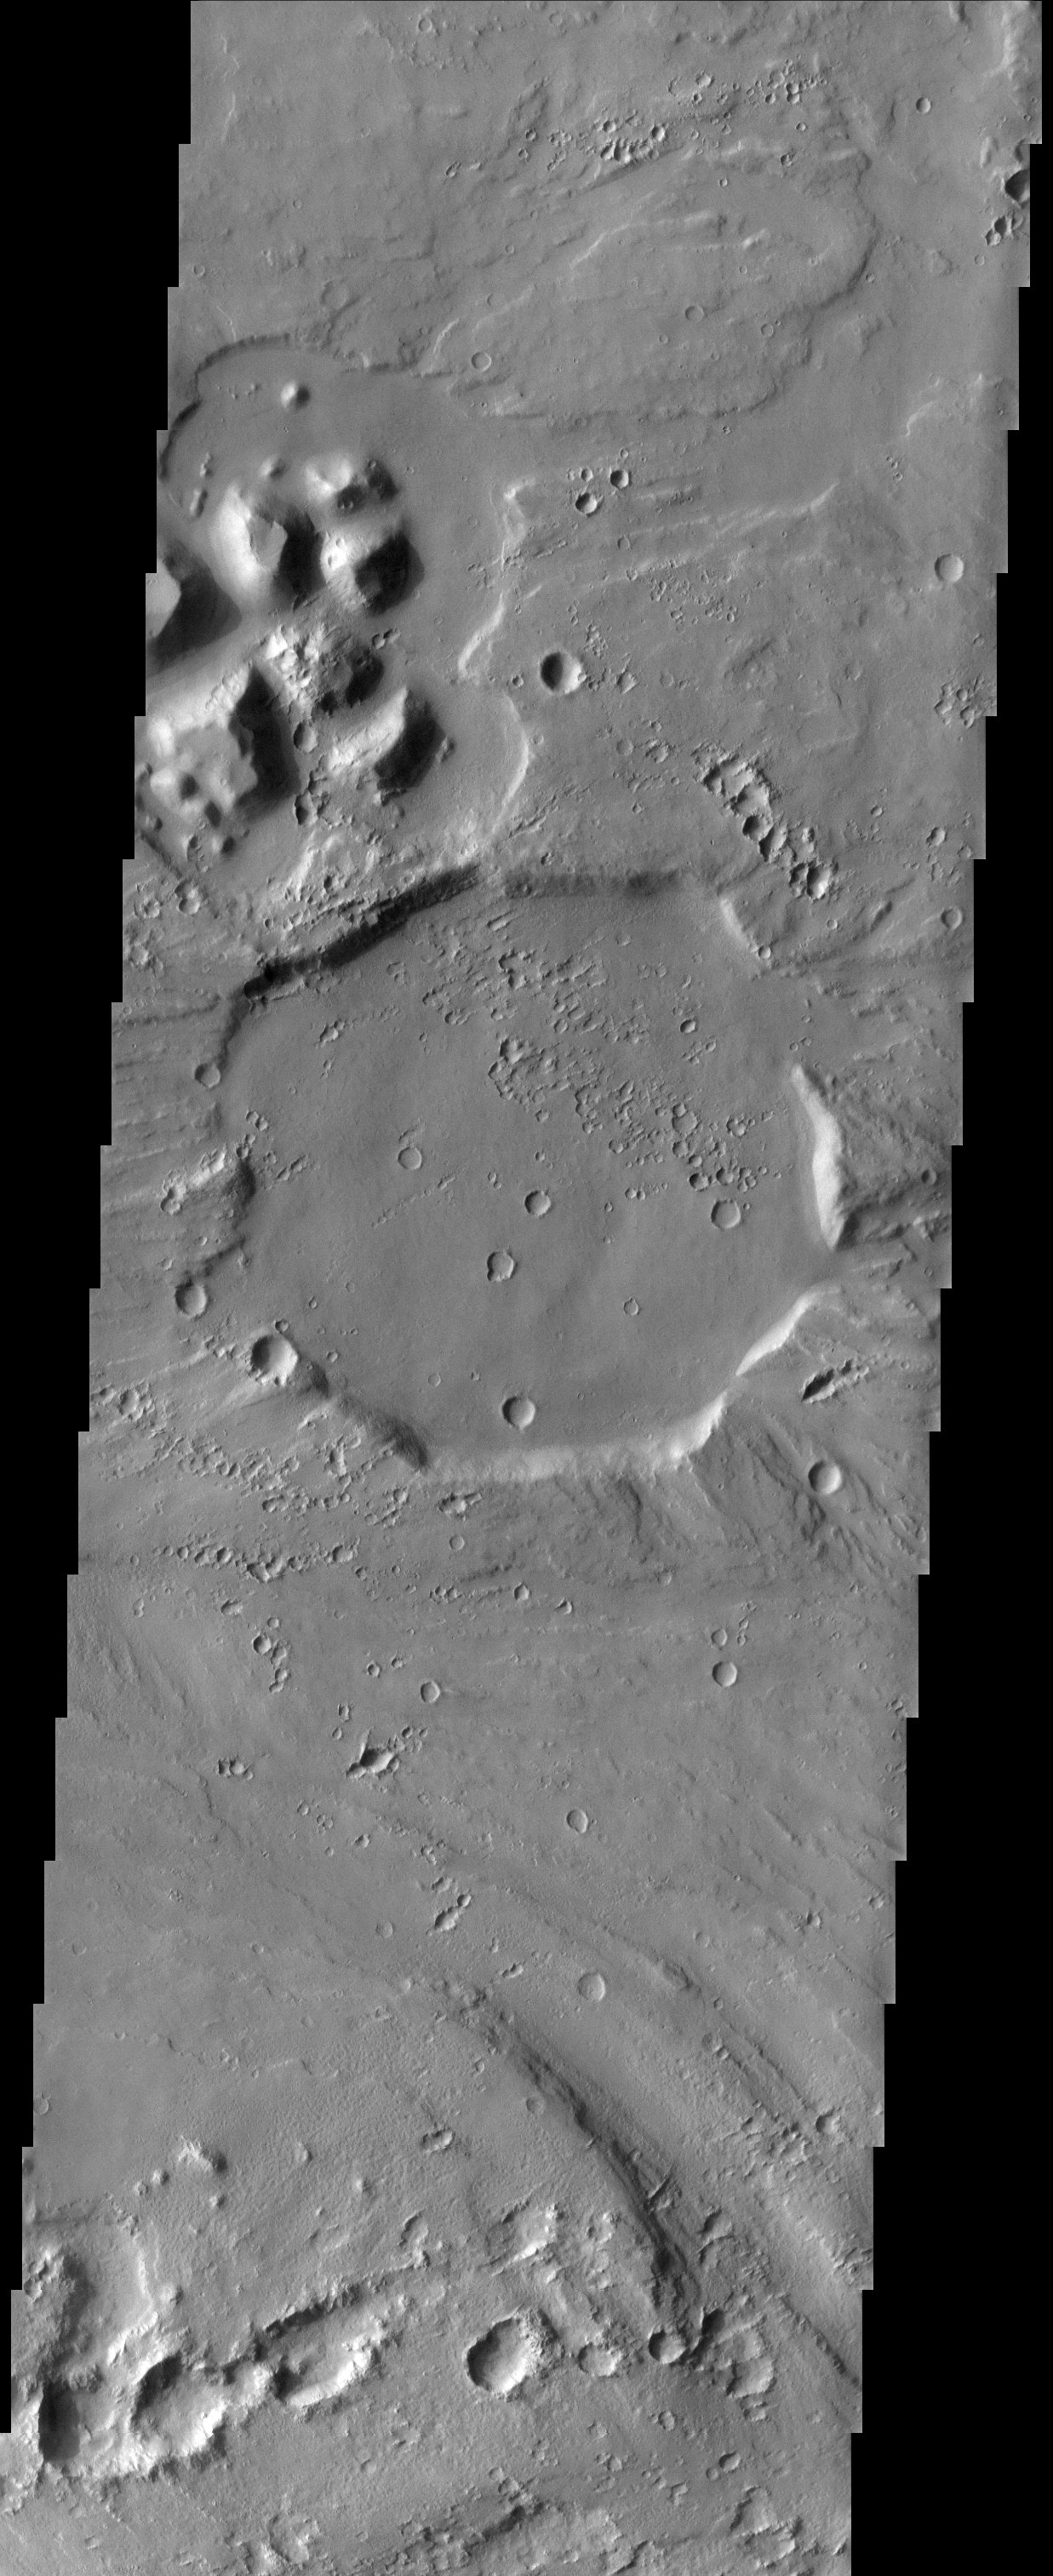

Stop Sign Crater

With its rim eroded off by catastrophic floods in Tiu Vallis and its strangely angular shape, this 12 km diameter crater looks vaguely like a stop sign.

Note: this THEMIS visual image has not been radiometrically nor geometrically calibrated for this preliminary release. An empirical correction has been performed to remove instrumental effects. A linear shift has been applied in the cross-track and down-track direction to approximate spacecraft and planetary motion. Fully calibrated and geometrically projected images will be released through the Planetary Data System in accordance with Project policies at a later time.

NASA’s Jet Propulsion Laboratory manages the 2001 Mars Odyssey mission for NASA’s Office of Space Science, Washington, D.C. The Thermal Emission Imaging System (THEMIS) was developed by Arizona State University, Tempe, in collaboration with Raytheon Santa Barbara Remote Sensing. The THEMIS investigation is led by Dr. Philip Christensen at Arizona State University. Lockheed Martin Astronautics, Denver, is the prime contractor for the Odyssey project, and developed and built the orbiter. Mission operations are conducted jointly from Lockheed Martin and from JPL, a division of the California Institute of Technology in Pasadena.

Image information: VIS instrument. Latitude 8.6, Longitude 329.2 East (30.8 West). 19 meter/pixel resolution.

Credit: NASA/JPL/Arizona State University